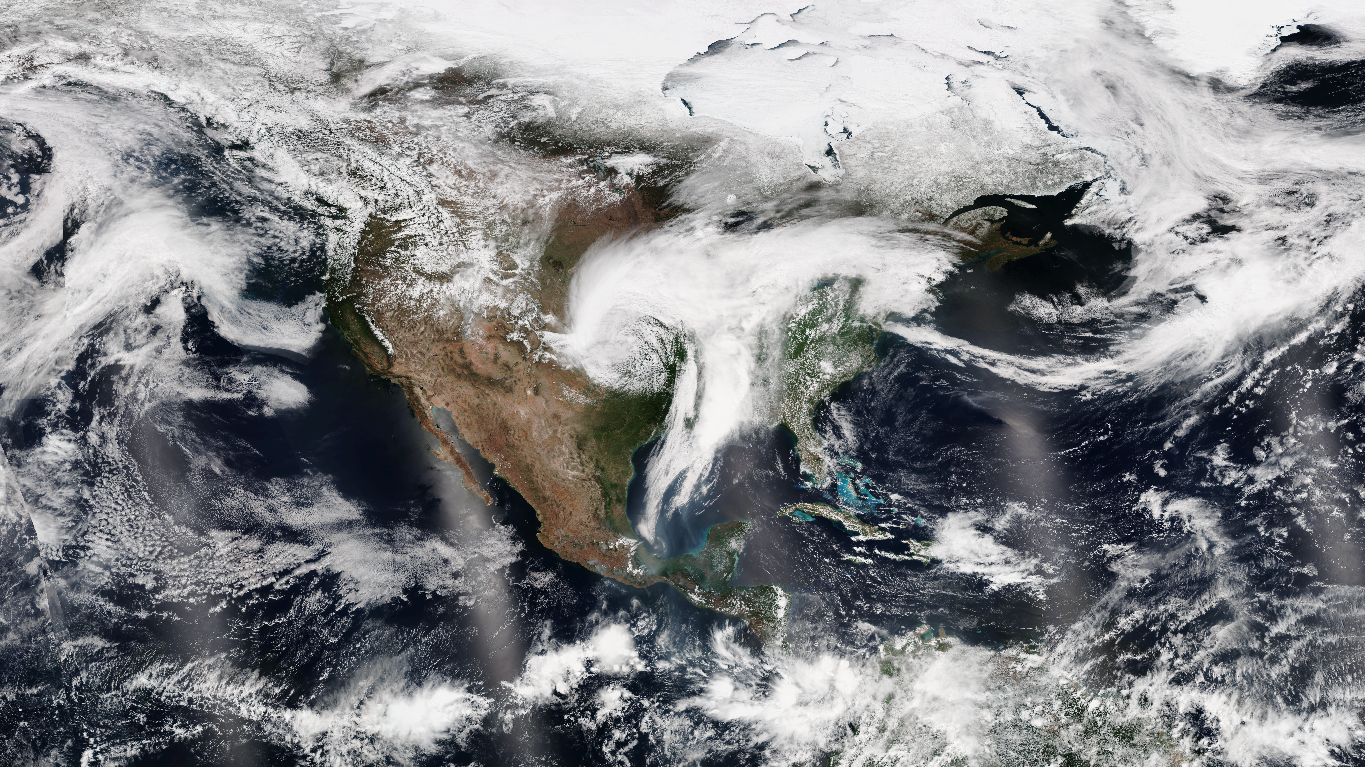

NASA Sees Severe Weather from Central to Eastern US

Suomi NPP capture this true-color image of the storms over the Midwest and US South on April 30, 2017. This images comes from the Visible Infrared Imaging Radiometer Suite (VIIRS) instrument on @NASA.NPP

Credit: NASA/NOAA/NPP/VIIRS